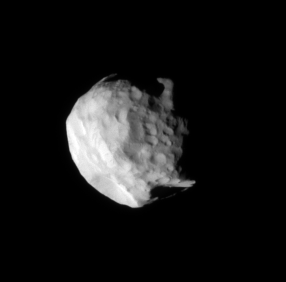

Helene of Troy

The Cassini spacecraft reveals details on the surface of small, irregularly shaped Helene in this close-up view, obtained during the spacecraft’s closest encounter with this moon during its four-year primary mission.

Helene (32 kilometers, or 20 miles across) is a Trojan moon, sharing Dione’s orbit but staying 60 degrees or 400,000 kilometers (250,000 miles) ahead of the much larger moon.

The image was taken in visible green light with the Cassini spacecraft narrow-angle camera on July 20, 2007. The view was acquired at a distance of approximately 39,000 kilometers (24,000 miles) from Helene and at a Sun-Helene-spacecraft, or phase, angle of 61 degrees. Image scale is 231 meters (758 feet) per pixel.

The Cassini-Huygens mission is a cooperative project of NASA, the European Space Agency and the Italian Space Agency. The Jet Propulsion Laboratory, a division of the California Institute of Technology in Pasadena, manages the mission for NASA’s Science Mission Directorate, Washington, D.C. The Cassini orbiter and its two onboard cameras were designed, developed and assembled at JPL. The imaging operations center is based at the Space Science Institute in Boulder, Colo.

Credit: NASA/JPL/Space Science Institute